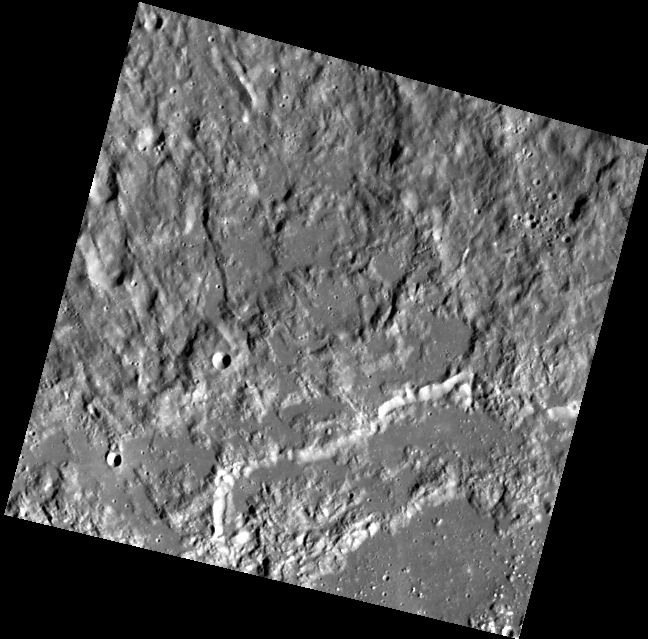

I Melt With You

This view is of a portion of the northern rim and ejecta of the Raditladi impact basin. Smooth deposits correspond to impact melt that ponded in low areas of the basin floor, wall terraces, and exterior ejecta. In a basin-forming event, large volumes of rock are melted by the tremendous energy of the impacting asteroid or comet.

This image was acquired as part of MDIS’s high-resolution surface morphology base map. The surface morphology base map will cover more than 90% of Mercury’s surface with an average resolution of 250 meters/pixel (0.16 miles/pixel or 820 feet/pixel). Images acquired for the surface morphology base map typically have off-vertical Sun angles (i.e., high incidence angles) and visible shadows so as to reveal clearly the topographic form of geologic features.

The MESSENGER spacecraft is the first ever to orbit the planet Mercury, and the spacecraft’s seven scientific instruments and radio science investigation are unraveling the history and evolution of the Solar System’s innermost planet. Visit the Why Mercury? section of this website to learn more about the key science questions that the MESSENGER mission is addressing. During the one-year primary mission, MDIS is scheduled to acquire more than 75,000 images in support of MESSENGER’s science goals.

Date acquired: June 08, 2011
Image Mission Elapsed Time (MET): 216024751
Image ID: 353853
Instrument: Wide Angle Camera (WAC) of the Mercury Dual Imaging System (MDIS)
WAC filter: 7 (748 nanometers)
Center Latitude: 30.60°
Center Longitude: 117.8° E
Resolution: 259 meters/pixel
Scale: The scene is about 138 km (86 mi.) wide.
Incidence Angle: 66.0°
Emission Angle: 12.2°
Phase Angle: 53.8°

These images are from MESSENGER, a NASA Discovery mission to conduct the first orbital study of the innermost planet, Mercury. For information regarding the use of images, see the MESSENGER image use policy.

Credit: NASA/Johns Hopkins University Applied Physics Laboratory/Carnegie Institution of Washington